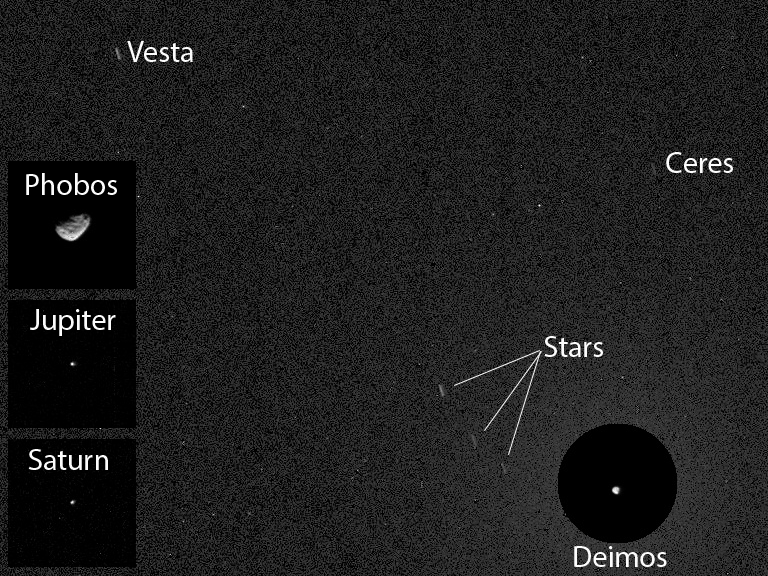

First Asteroid Image from the Surface of Mars

Unannotated Version

The Mast Camera (Mastcam) on NASA’s Curiosity Mars rover has captured the first image of an asteroid taken from the surface of Mars. The night-sky image actually includes two asteroids: Ceres and Vesta, plus one of Mars’ two moons, Deimos, which may have been an asteroid before being captured into orbit around Mars. The image was taken after nightfall on the 606th Martian day, or sol, of Curiosity’s work on Mars (April 20, 2014, PDT). In other camera pointings the same night, the Mastcam also imaged Mars’ larger moon, Phobos, plus the planets Jupiter and Saturn.

Ceres, with a diameter of about 590 miles (950 kilometers), is the largest object in the asteroid belt, large enough to be classified as a dwarf planet. Vesta is the third-largest object in the asteroid belt, about 350 miles (563 kilometers) wide. These two bodies are the destinations of NASA’s Dawn mission, which orbited Vesta in 2011 and 2012 and is on its way to begin orbiting Ceres in 2015.

This annotated image combines portions of images taken at the same pointing with two different exposure times, plus insets from other camera pointings. In the main portion of the image, Vesta, Ceres and three stars appear as short streaks due to the duration of a 12-second exposure. The background is detector noise, limiting what we can see to magnitude 6 or 7, much like normal human eyesight. The two asteroids and three stars would be visible to someone of normal eyesight standing on Mars. Specks are effects of cosmic rays striking the camera’s light detector.

Three square insets at left show Phobos, Jupiter and Saturn at exposures of one-half second each. Deimos was much brighter than the visible stars and asteroids in the same part of the sky, in the main image. The circular inset covers a patch of sky the size that Earth’s full moon appears to observers on Earth. At the center of that circular inset, Deimos appears at its correct location in the sky, in a one-quarter-second exposure. In the unannotated version of the 12-second-exposure image, the brightness of Deimos saturates that portion of the image, making the moon appear overly large.

NASA’s Jet Propulsion Laboratory, a division of the California Institute of Technology, Pasadena, manages the Mars Science Laboratory Project for NASA’s Science Mission Directorate, Washington. JPL designed and built the project’s Curiosity rover and the rover’s Navcam.

Credit: NASA/JPL-Caltech/MSSS/Texas A&M